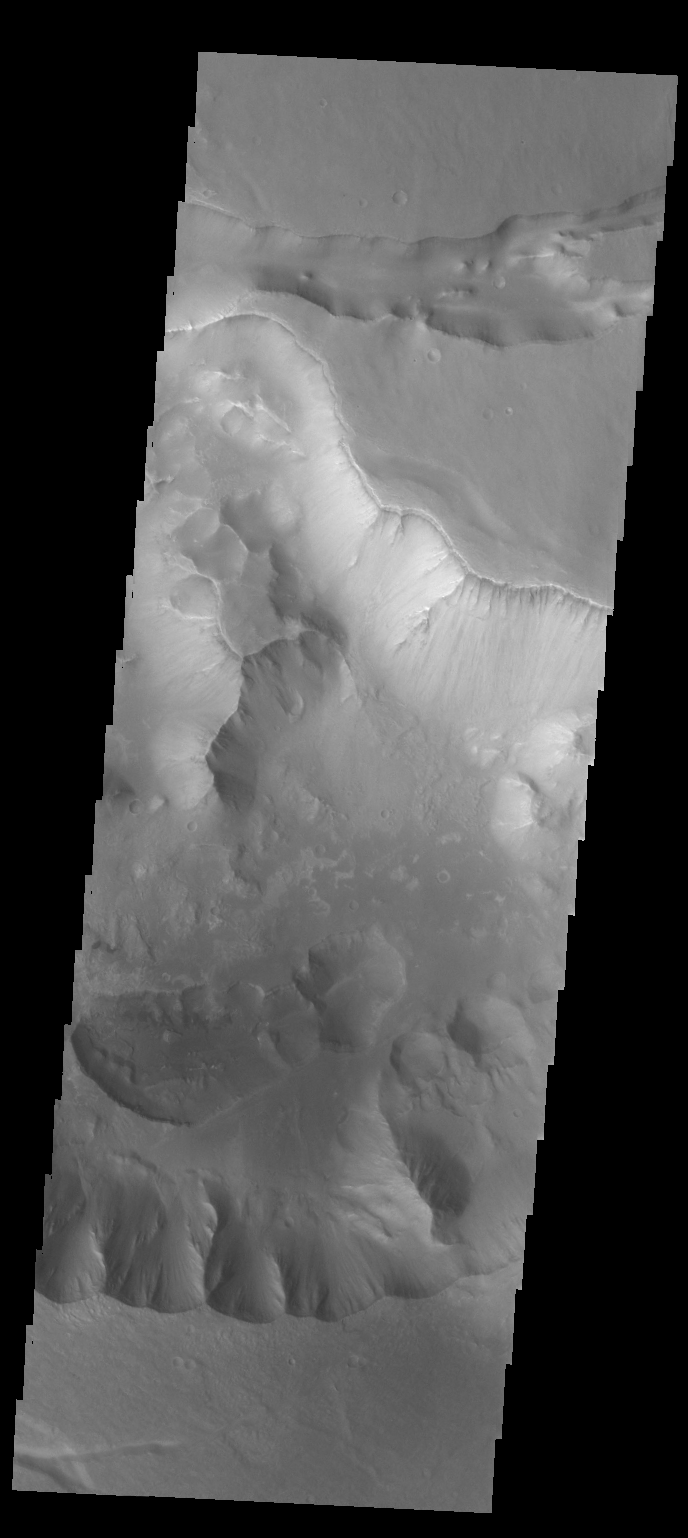

Hydrae Chasma

This VIS image shows the eastern part of Hydrae Chasma.

Credit: NASA/JPL-Caltech/ASU